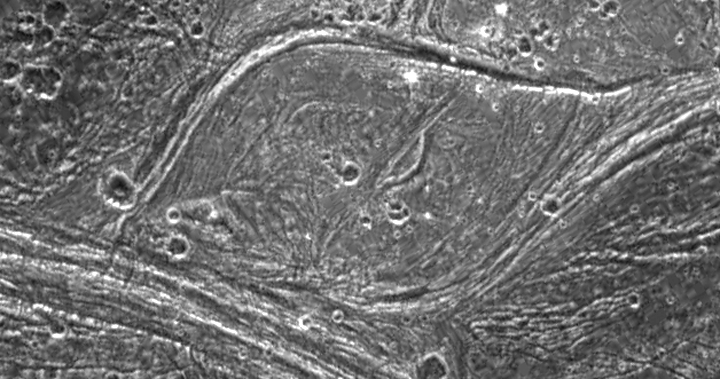

Complex Tectonism on Ganymede

Complex tectonism is evident in these images of Ganymede’s surface. The solid state imaging camera on NASA’s Galileo spacecraft imaged this region as it passed Ganymede during its second orbit through the Jovian system. The 80 kilometer (50 mile) wide lens-shaped feature in the center of the image is located at 32 degrees latitude and 188 degrees longitude along the border of a region of ancient dark terrain known as Marius Regio, and is near an area of younger bright terrain named Nippur Sulcus. The tectonism that created the structures in the bright terrain nearby has strongly affected the local dark terrain to form unusual structures such as the one shown here. The lens-like appearance of this feature is probably due to shearing of the surface, where areas have slid past each other and also rotated slightly. Note that in several places in these images, especially around the border of the lens-shaped feature, bright ridges appear to turn into dark grooves. Analysis of the geologic structures in areas like this are helping scientists to understand the complex tectonic history of Ganymede.

North is to the top-left of the image, and the sun illuminates the surface from the southeast. The image covers an area about 63 kilometers (39 miles) by 120 kilometers (75 miles) across at a resolution of 188 meters (627 feet) per picture element. The images were taken on September 6, 1996 at a range of 18,522 kilometers (11,576 miles) by the solid state imaging (CCD) system on NASA’s Galileo spacecraft.

The Jet Propulsion Laboratory, Pasadena, CA manages the Galileo mission for NASA’s Office of Space Science, Washington, DC. JPL is an operating division of California Institute of Technology (Caltech).

Credit: NASA/JPL/Brown University